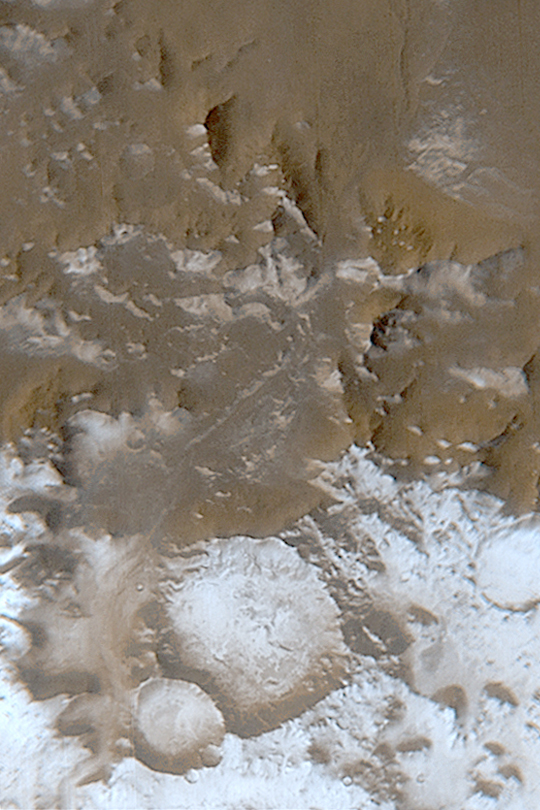

Frost in Charitum Montes

MGS MOC Release No. MOC2-387, 10 June 2003

This is a Mars Global Surveyor (MGS) Mars Orbiter Camera (MOC) wide angle view of the Charitum Montes, south of Argyre Planitia, in early June 2003. The seasonal south polar frost cap, composed of carbon dioxide, has been retreating southward through this area since spring began a month ago. The bright features toward the bottom of this picture are surfaces covered by frost. The picture is located near 57°S, 43°W. North is at the top, south is at the bottom. Sunlight illuminates the scene from the upper left. The area shown is about 217 km (135 miles) wide.

Credit: NASA/JPL/Malin Space Science Systems